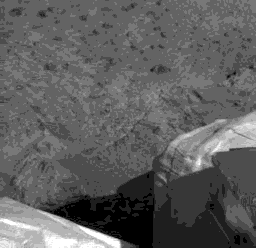

First IMP Image Showing Something That Looks Like Mars

This is the first image captured by the Imager for Mars Pathfinder (IMP) that dedicates a significant portion of the frame to the Martian surface. This image was acquired by IMP at 8:48 MLST sol 1.

Photojournal note: Sojourner spent 83 days of a planned seven-day mission exploring the Martian terrain, acquiring images, and taking chemical, atmospheric and other measurements. The final data transmission received from Pathfinder was at 10:23 UTC on September 27, 1997. Although mission managers tried to restore full communications during the following five months, the successful mission was terminated on March 10, 1998.

Credit: NASA/JPL-Caltech